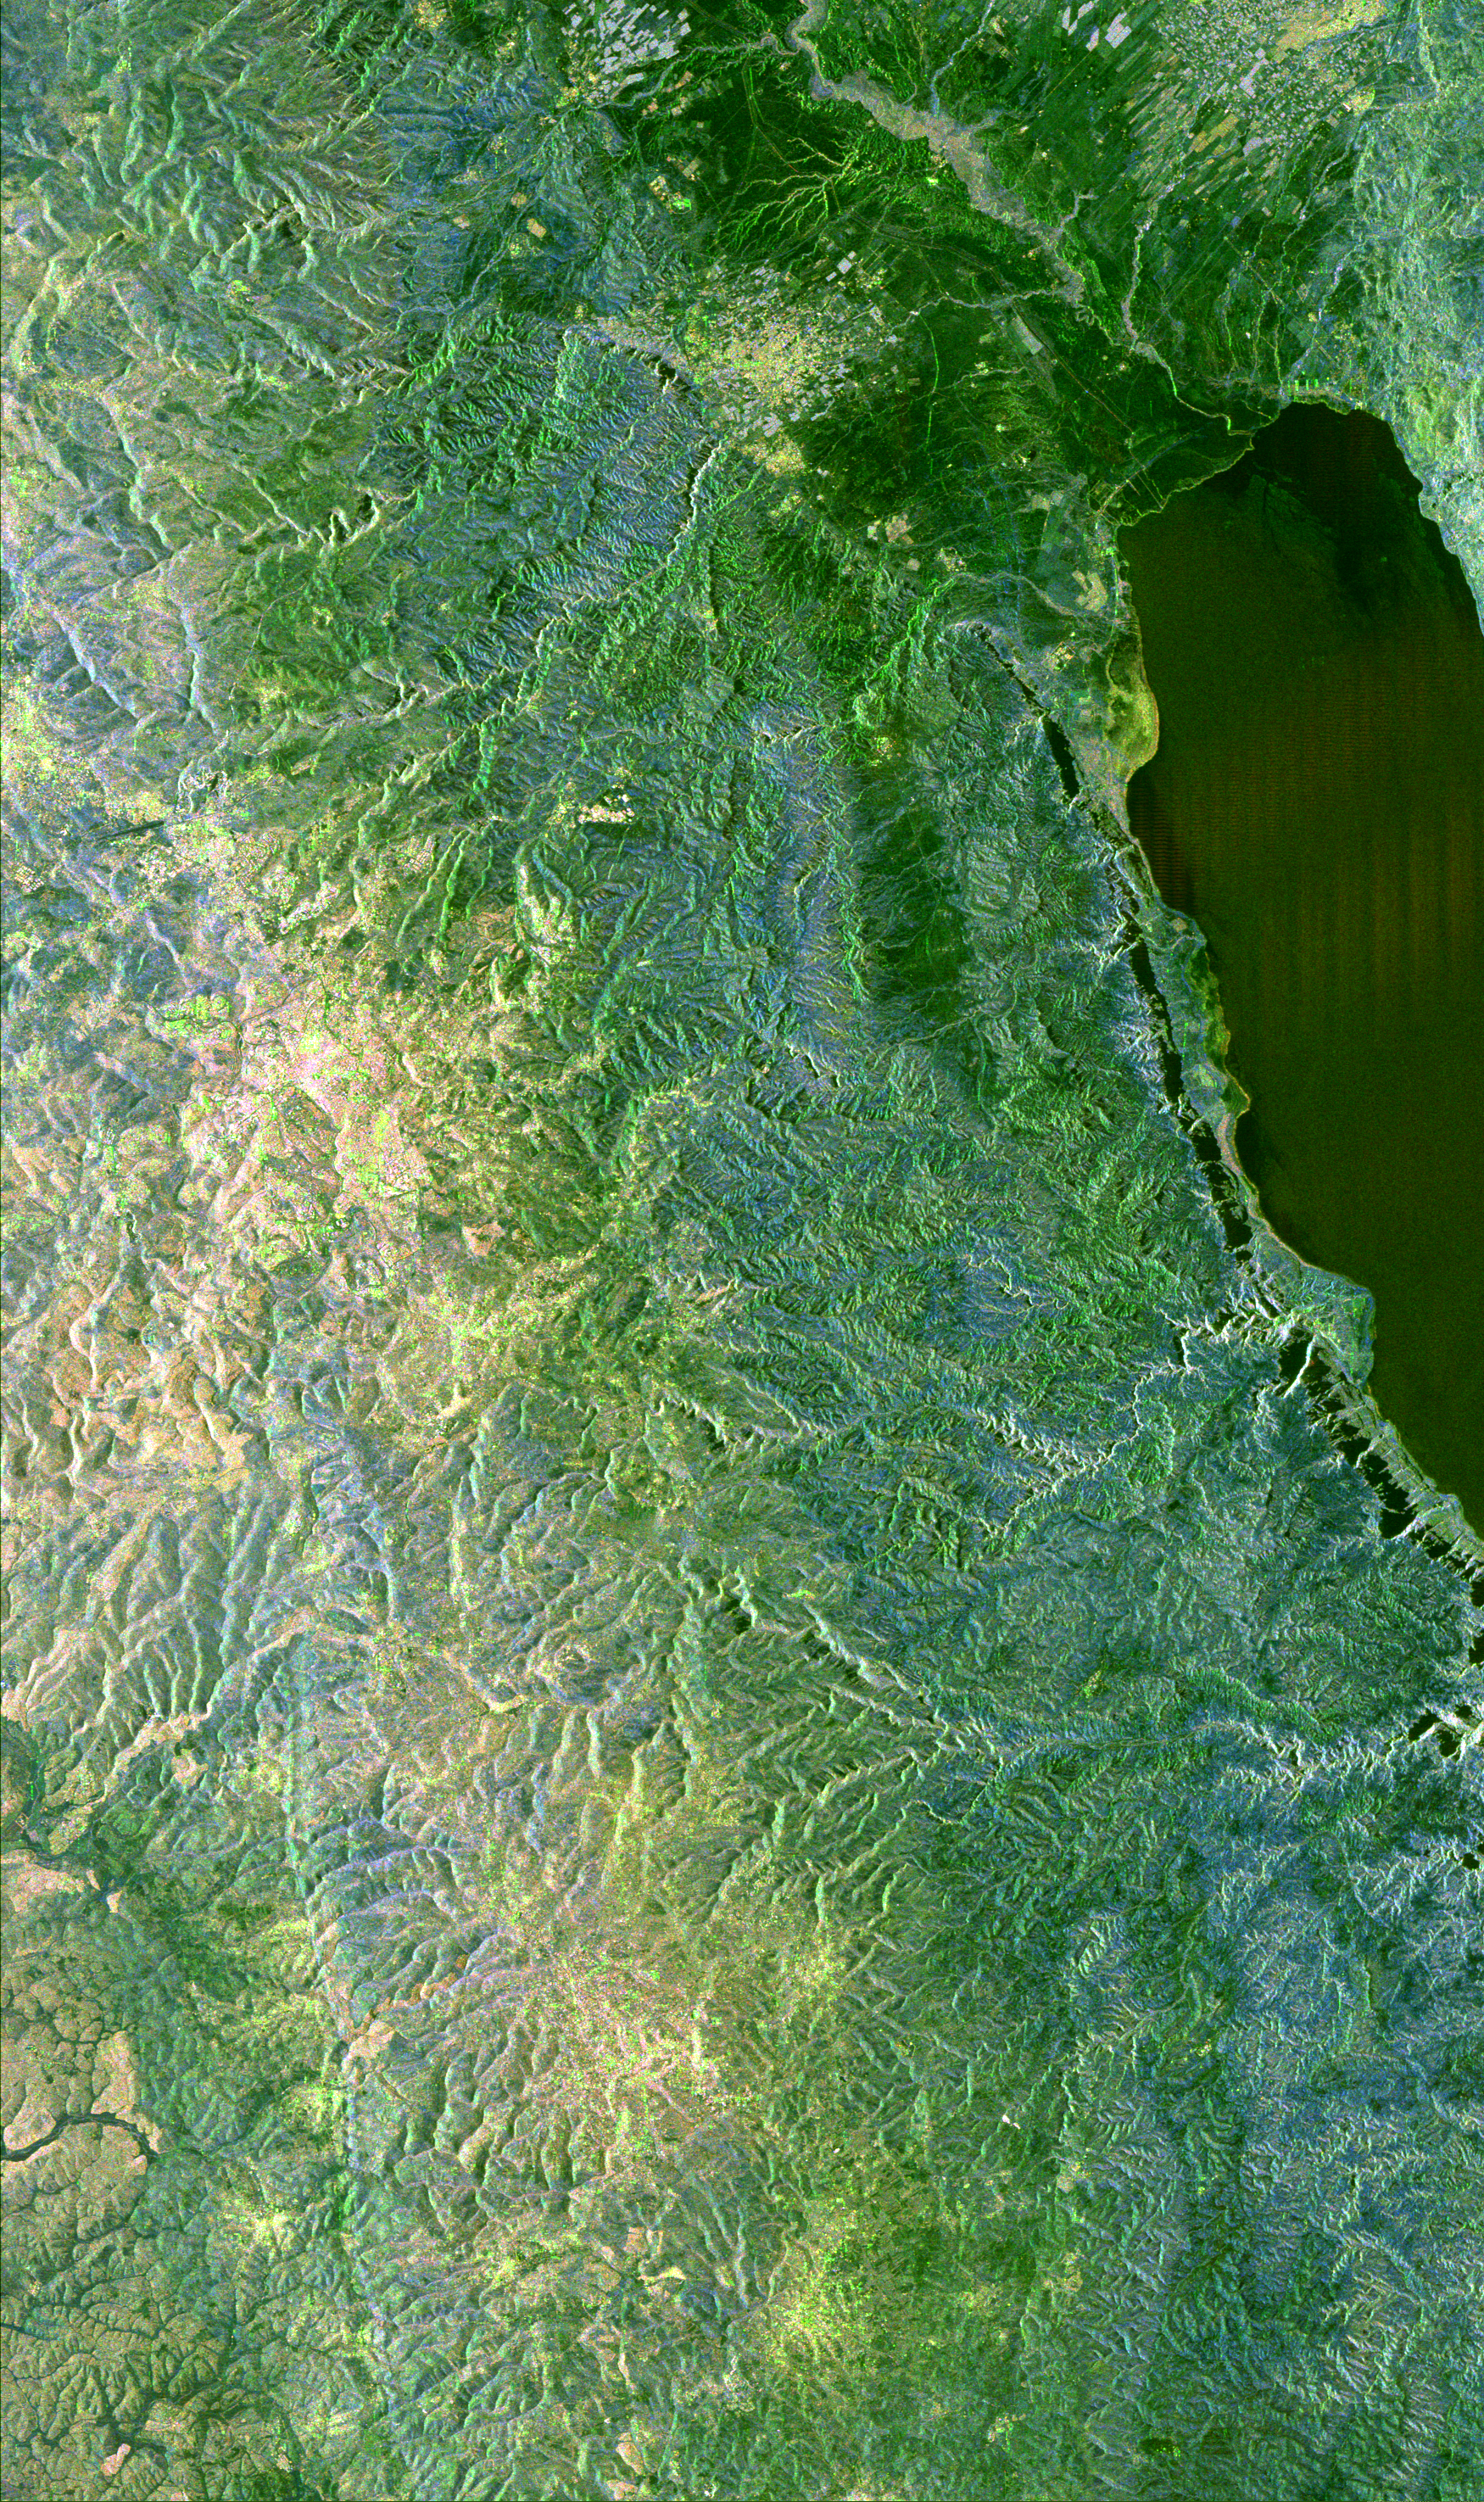

Space Radar Image of Jerusalem and the Dead Sea

This space radar image shows the area surrounding the Dead Sea along the West Bank between Israel and Jordan. This region is of major cultural and historical importance to millions of Muslims, Jews and Christians who consider it the Holy Land. The yellow area at the top of the image is the city of Jericho. A portion of the Dead Sea is shown as the large black area at the top right side of the image. The Jordan River is the white line at the top of the image which flows into the Dead Sea. Jerusalem, which lies in the Judaean Hill Country, is the bright, yellowish area shown along the left center of the image. Just below and to the right of Jerusalem is the town of Bethlehem. The city of Hebron is the white, yellowish area near the bottom of the image. The area around Jerusalem has a history of more than 2,000 years of settlement and scientists are hoping to use these data to unveil more about this region’s past. The Jordan River Valley is part of an active fault and rift system that extends from southern Turkey and connects with the east African rift zone. This fault system has produced major earthquakes throughout history and some scientists theorize that an earthquake may have caused the fall of Jericho’s walls. The Dead Sea basin is formed by active earthquake faulting and contains the lowest place on the Earth’s surface at about 400 meters (1,300 feet) below sea level. It was in caves along the northern shore of the Dead Sea that the Dead Sea Scrolls were found in 1947.

The blue and green areas are generally regions of undeveloped hills and the dark green areas are the smooth lowlands of the Jordan River valley. This image is 73 kilometers by 45 kilometers (45 miles by 28 miles) and is centered at 31.7 degrees north latitude, 35.4 degrees east longitude. North is toward the upper left. The colors are assigned to different radar frequencies and polarizations as follows: red is L-band, horizontally transmitted and vertically received; green is L-band, horizontally transmitted and horizontally received; and blue is C-band, horizontally transmitted and vertically received.

The image was acquired by the Spaceborne Imaging Radar-C/X-band Synthetic Aperture Radar (SIR-C/X-SAR) on October 3, 1994 onboard the space shuttle Endeavour. SIR-C/X-SAR, a joint mission of the German, Italian and United States space agencies, is part of NASA’s Mission to Planet Earth. Each flight of SIR-C/X-SAR collected data at more than 400 sites around the globe. The science team is using images like this one to help answer various scientific questions about the condition of ecosystems, the extent of snow and ice packs, geologic activity such as volcanoes and earthquakes, and measurement of ocean waves and currents.

Credit: NASA/JPL